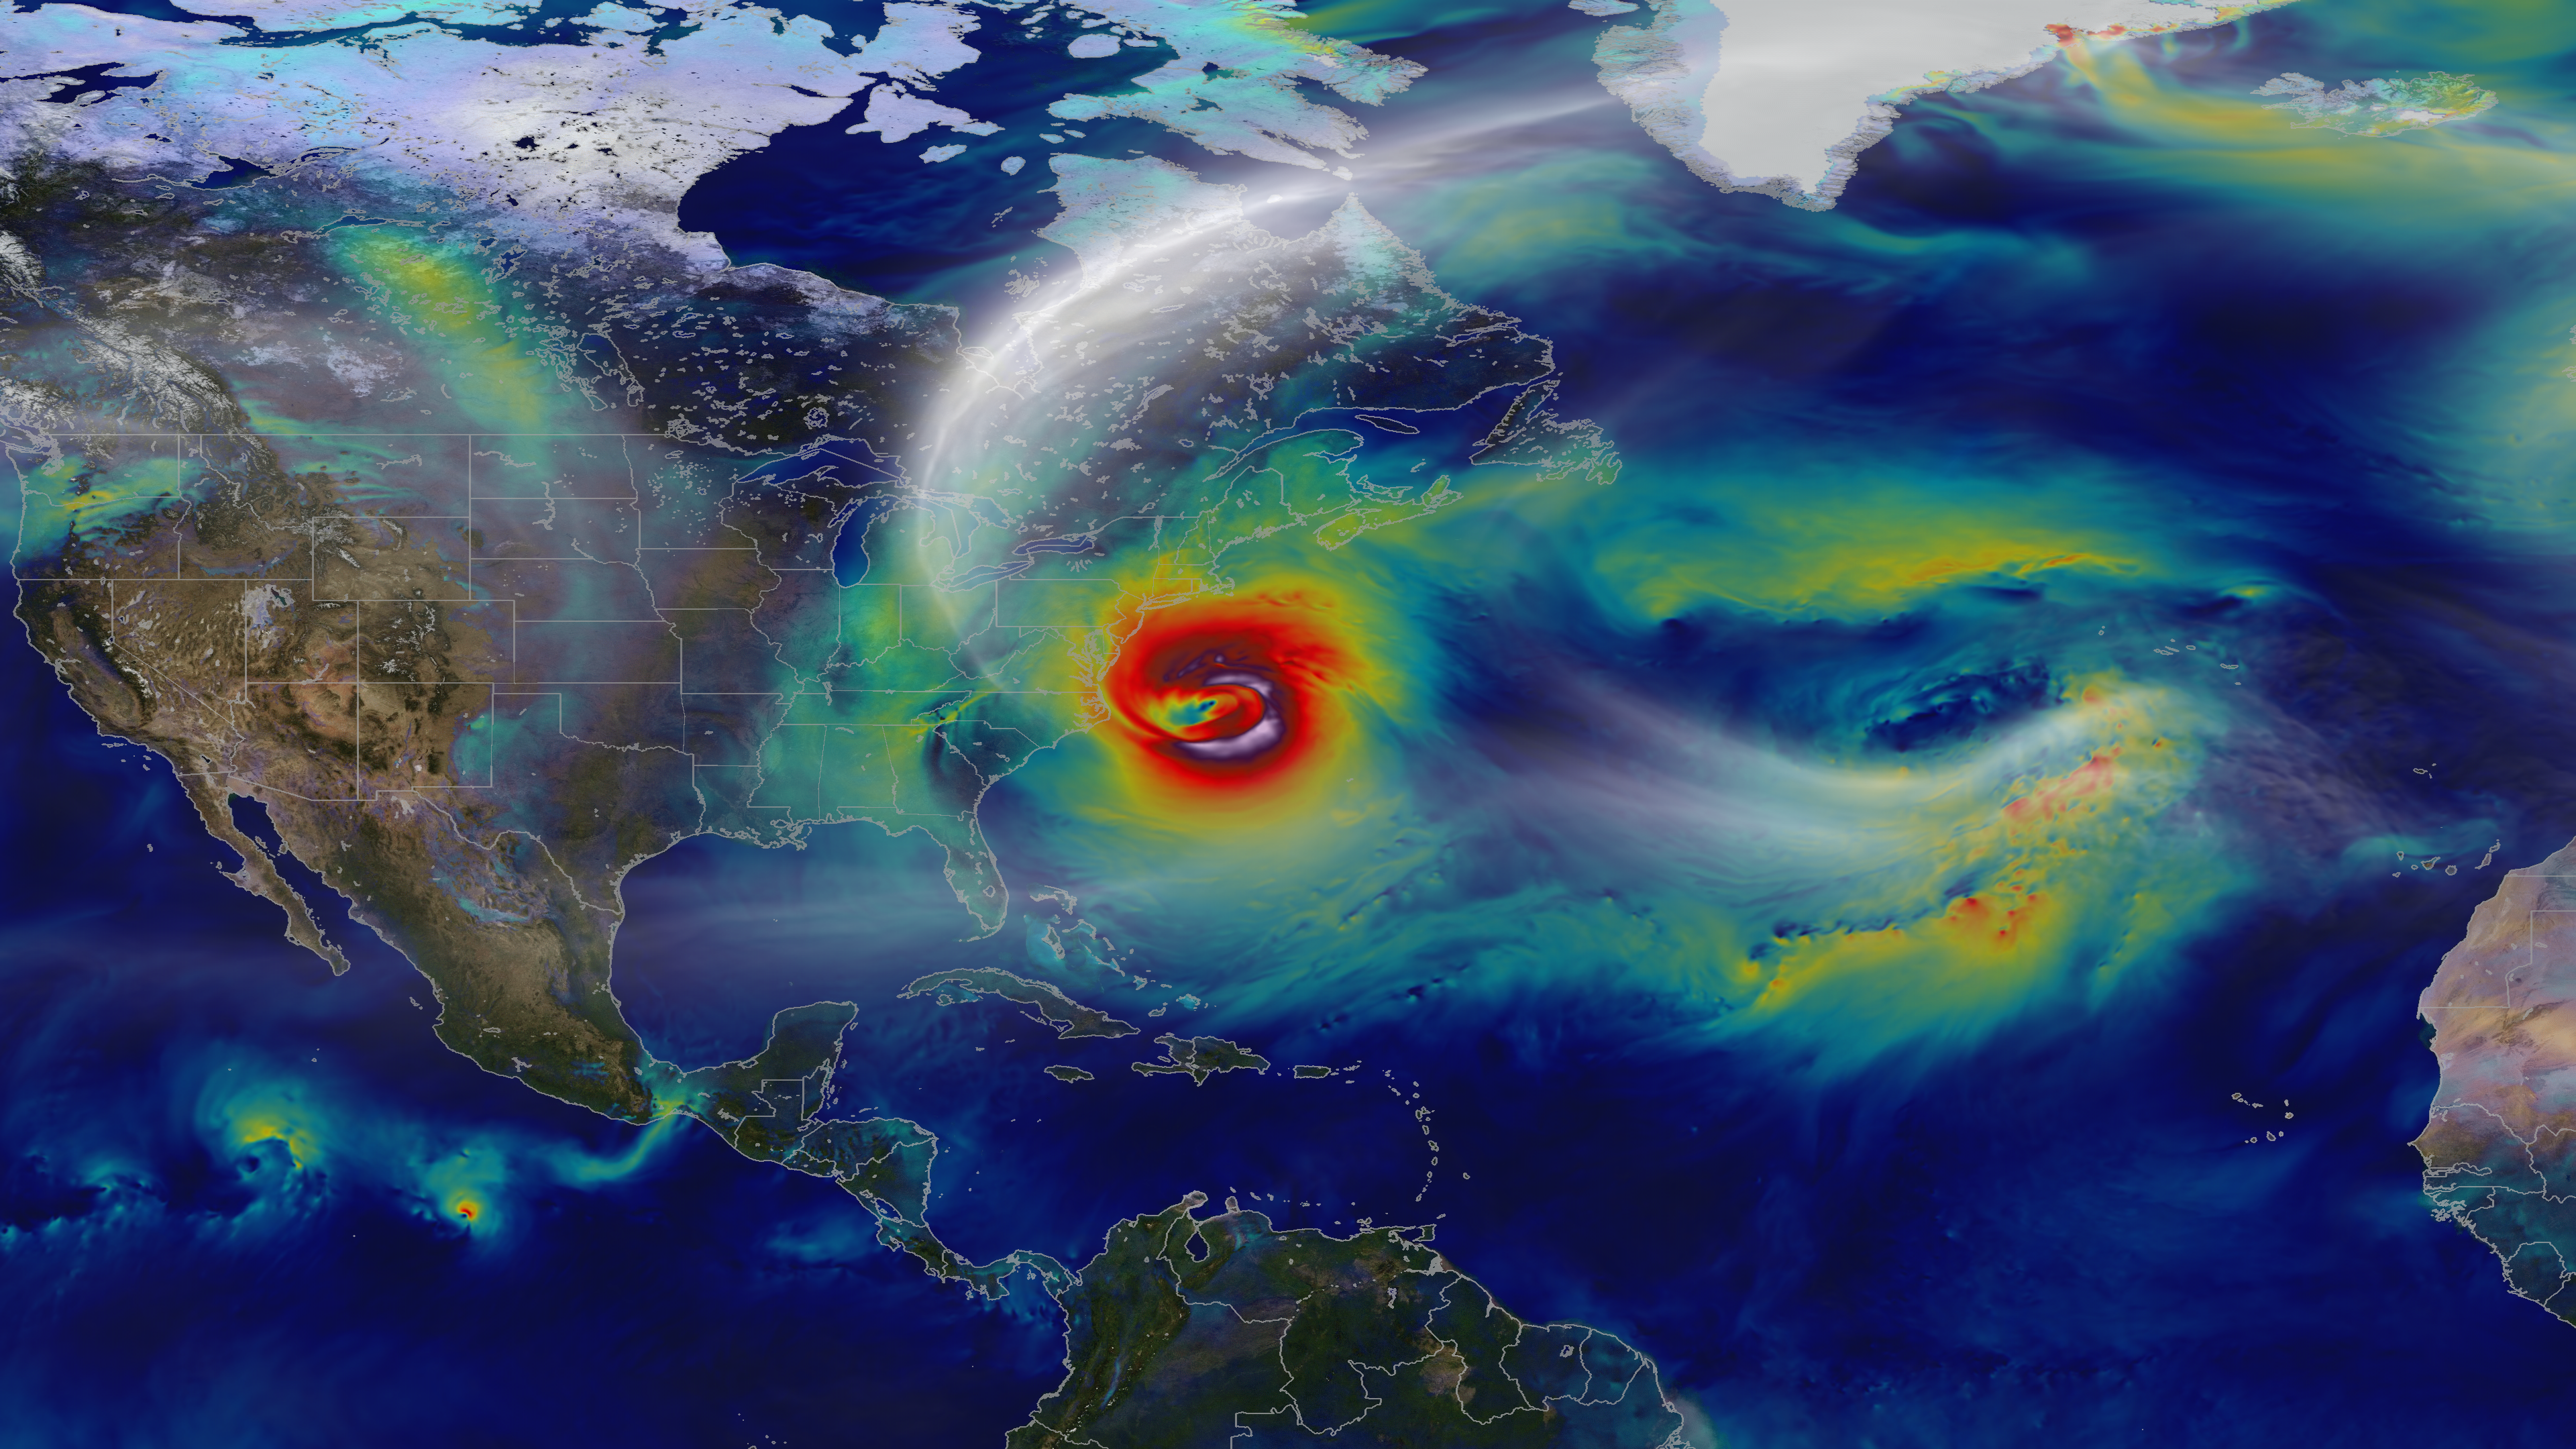

Tracking a Superstorm

Oct. 29, 2012 – A day before landfall, Sandy intensified into a Category 2 superstorm nearly 1,000 miles wide. -- A NASA computer model simulates the astonishing track and forceful winds of Hurricane Sandy. Hurricane Sandy pummeled the East Coast late in 2012’s Atlantic hurricane season, causing 159 deaths and $70 billion in damages. Days before landfall, forecasts of its trajectory were still being made. Some computer models showed that a trough in the jet stream would kick the monster storm away from land and out to sea. Among the earliest to predict its true course was NASA’s GEOS-5 global atmosphere model. The model works by dividing Earth’s atmosphere into a virtual grid of stacked boxes. A supercomputer then solves mathematical equations inside each box to create a weather forecast predicting Sandy’s structure, path and other traits. The NASA model not only produced an accurate track of Sandy, but also captured fine-scale details of the storm’s changing intensity and winds. Watch the video to see it for yourself.

Credit: NASA's Goddard Space Flight Center and NASA Center for Climate Simulation Video and images courtesy of NASA/GSFC/William Putman